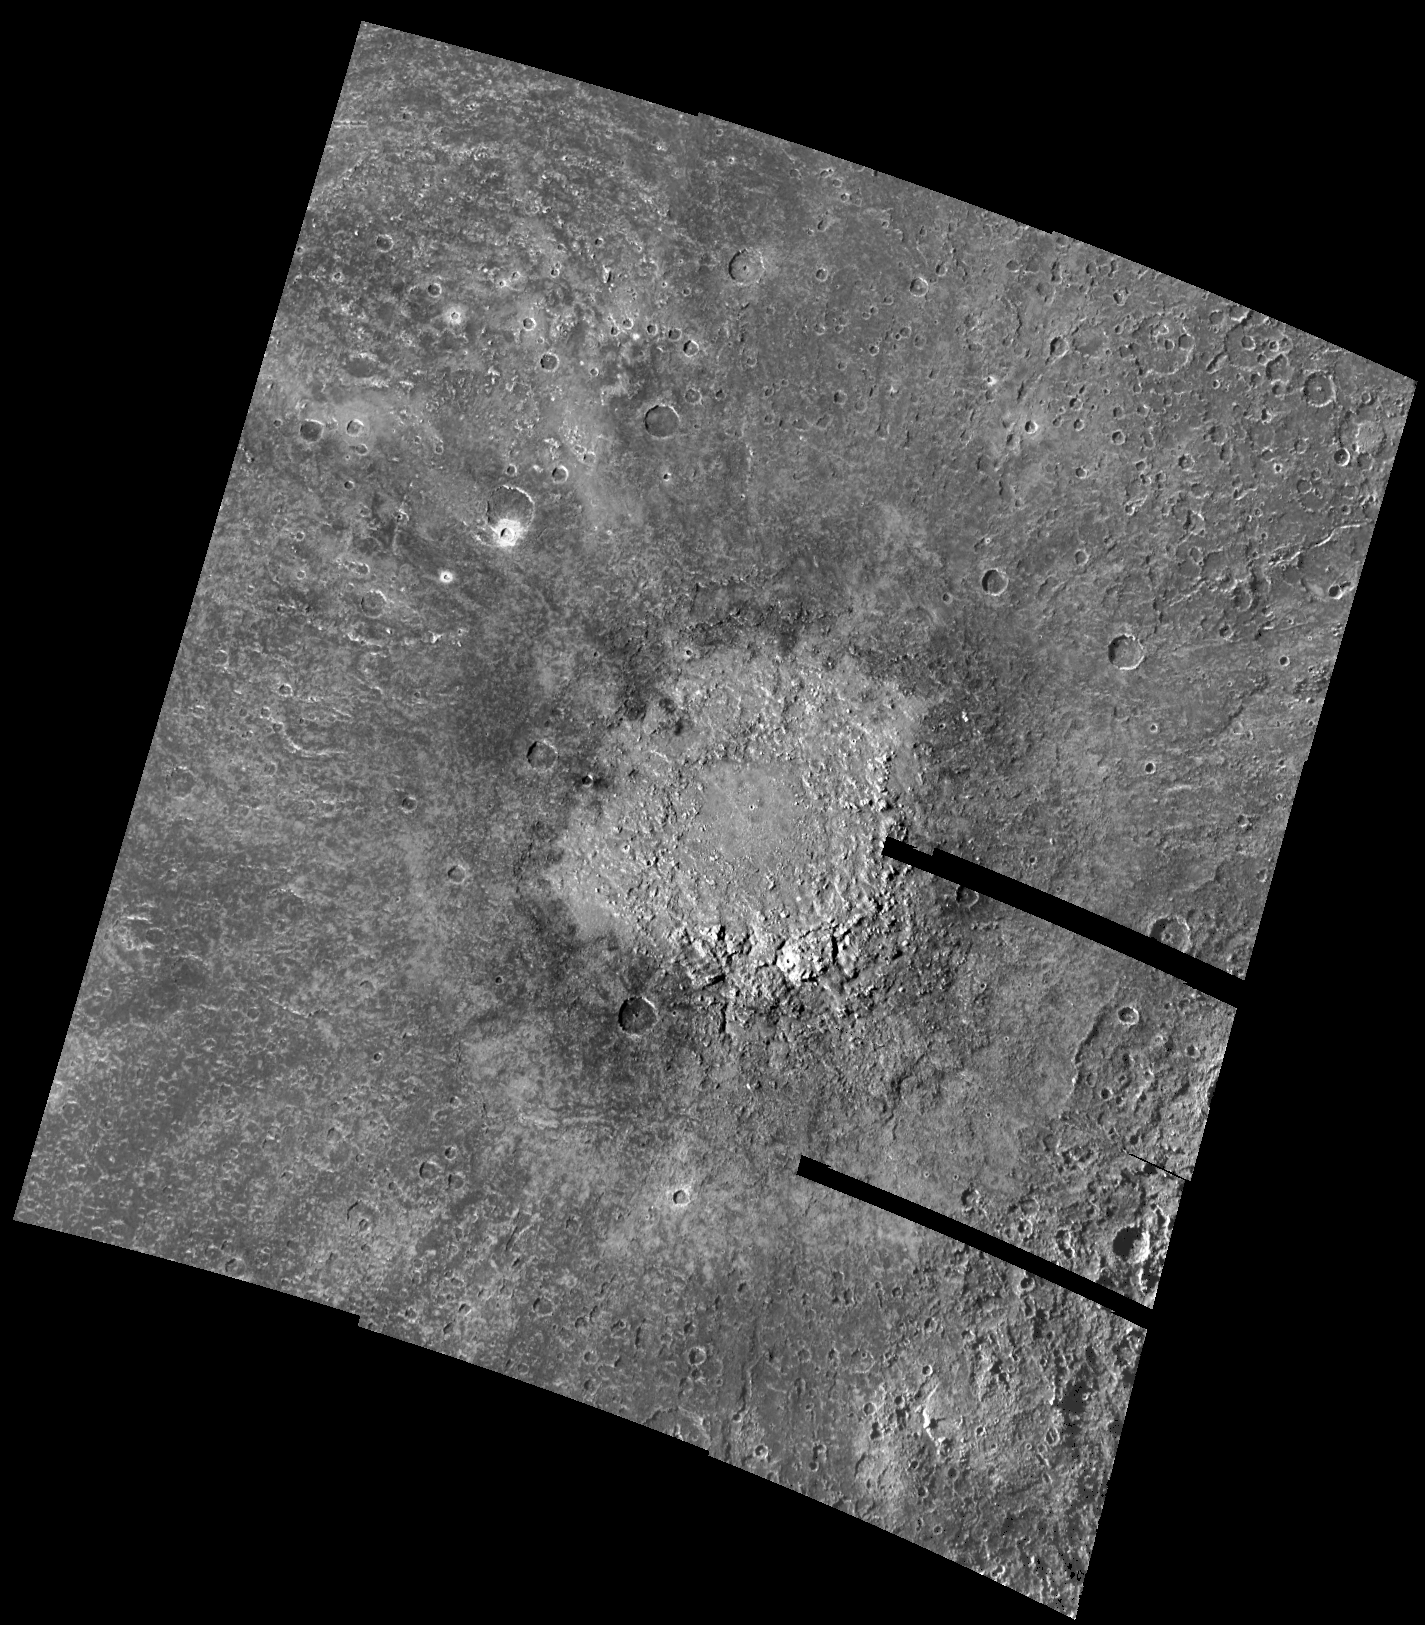

Large impact on Callisto’s Southern Hemisphere

This mosaic of images showing a large 200 kilometer (120 mile) diameter impact crater on Callisto’s southern hemisphere was obtained by the solid state imaging (CCD) system on board NASA’s Galileo spacecraft during its eighth orbit of Jupiter. This crater is characterized by a bright circular area surrounded by a darker material excavated and ejected by the impact. Beyond this is a zone of rays which are oriented radially outward and contain material also thrown from the crater. Fewer smaller impact craters are visible in the ejecta blanket surrounding the large crater than in the areas more distant from the crater. This lack of craters superposed on the ejecta blanket and on the crater itself, together with the brightness of the central zone, is evidence that the large crater is a relatively young feature on Callisto. Scientists use information such as the number of craters in a given area together with the principle of superposition (in which younger landforms are “on top” of older features) to determine the relative ages of features and terrains.

North is to the top of the mosaic with the sun illuminating the surface from the left. The mosaic, centered at 55 degrees south latitude and 30 degrees west longitude, covers an area approximately 1400 kilometers (850 miles) by 1235 kilometers (740 miles), at a resolution of 867 meters (945 yards) per picture element. The images which make up this mosaic were taken on May 6, 1997, from an altitude of approximately 43,000 kilometers (26,000 miles) above the surface of Callisto.

The Jet Propulsion Laboratory, Pasadena, CA manages the Galileo mission for NASA’s Office of Space Science, Washington, DC.

Credit: NASA/JPL